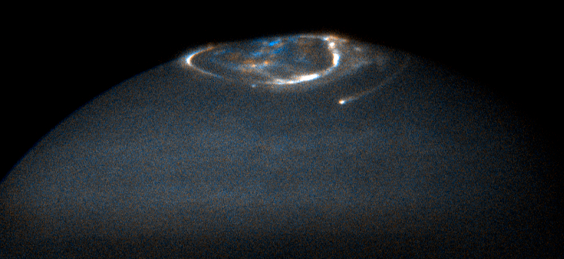

Jupiter’s Northern Aurora

Jupiter's northern aurora was obtained using Hubble's Advanced Camera for Surveys's ultraviolet camera.

Credit: NASA, ESA, and J. Clarke (Boston University)